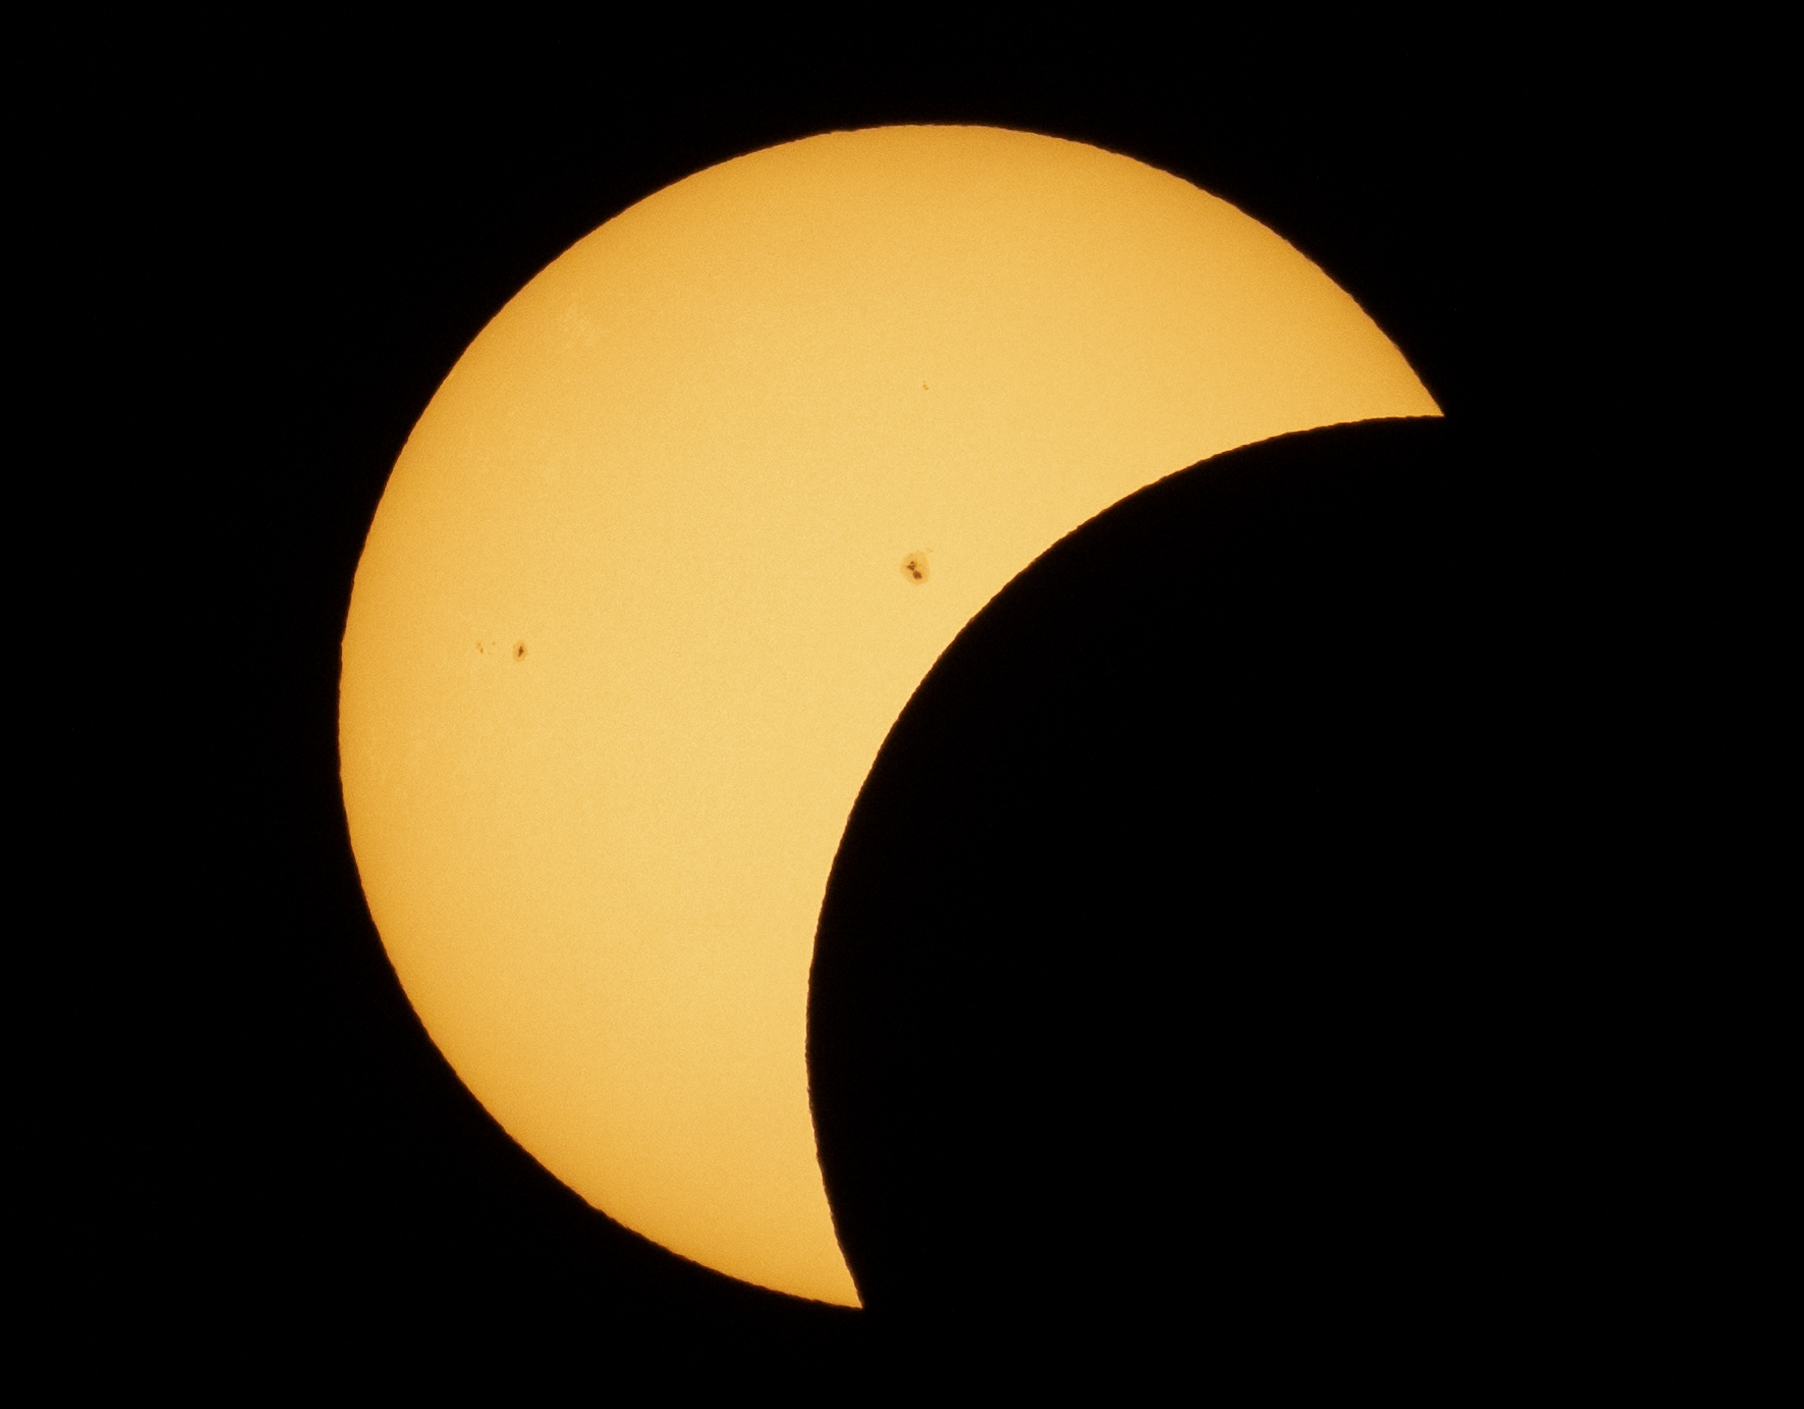

2024 Total Solar Eclipse

The Moon is seen passing in front of the Sun during a partial solar eclipse in Dallas, Texas on Monday, April 8, 2024. A total solar eclipse swept across a narrow portion of the North American continent from Mexico’s Pacific coast to the Atlantic coast of Newfoundland, Canada. A partial solar eclipse was visible across the entire North American continent along with parts of Central America and Europe.

Credit: NASA/Keegan Barber